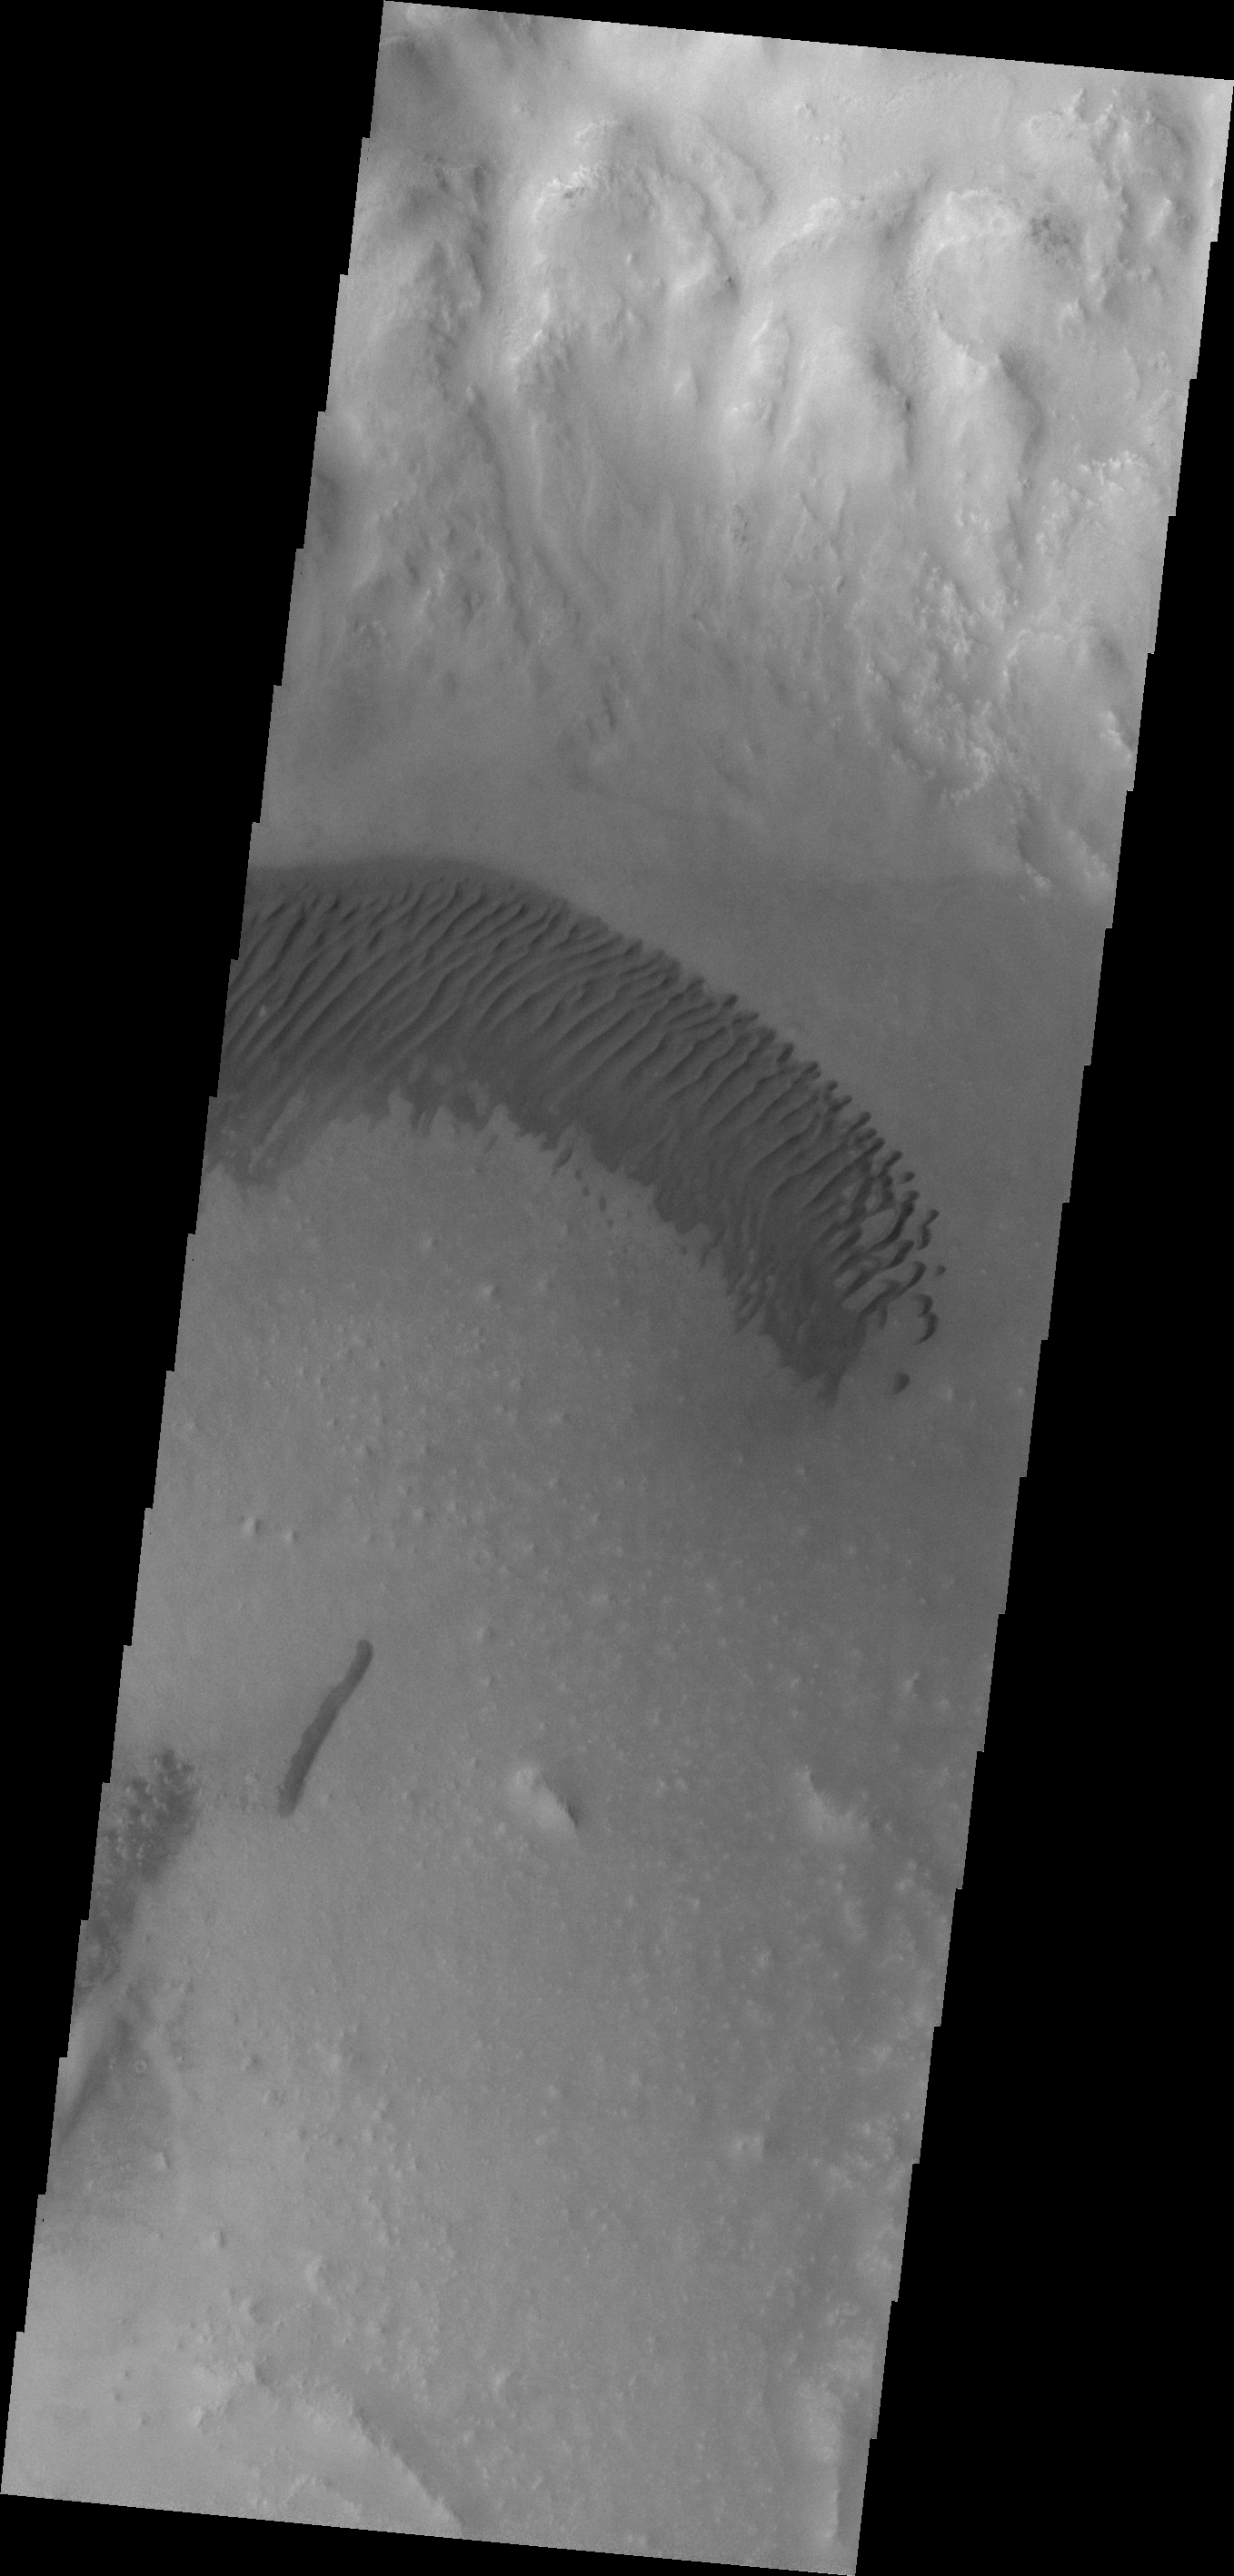

Dunes

An arc of dunes covers part of the floor of this unnamed crater in Aonia Terra.

Credit: NASA/JPL-Caltech/ASU